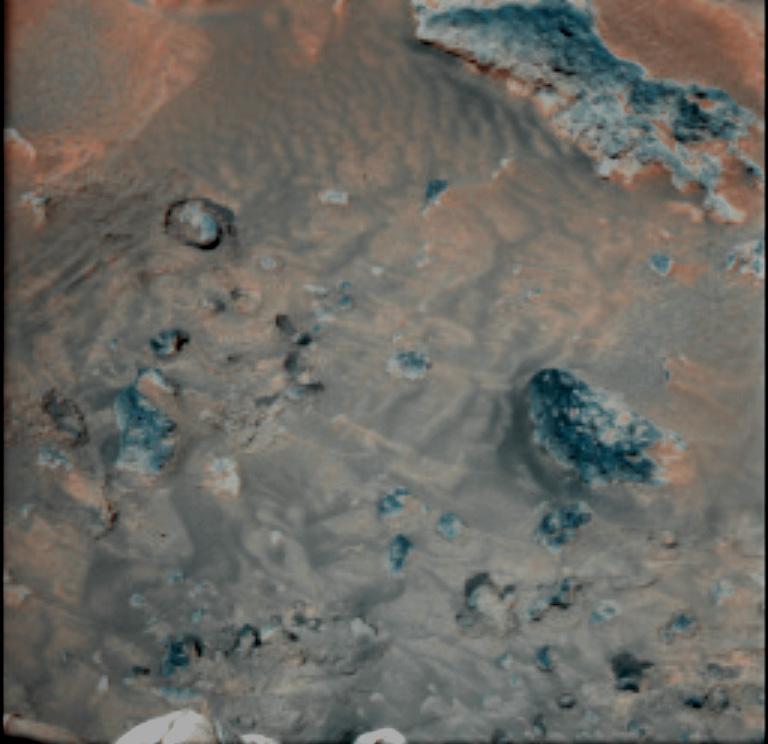

Wind Effects on Martian Soil

This false-color combination image highlights details of wind effects on the Martian soil at the Pathfinder landing site. Red and blue filter images have been combined to enhance brightness contrasts among several soil units. Martian winds have distributed these lighter and darker fine materials in complex patterns around the rocks in the scene (blue). For scale, the rock at right center is 16 centimeters (6.3 inches) long. This scene is one of several that will be monitored weekly for changes caused by wind activity.

Mars Pathfinder is the second in NASA’s Discovery program of low-cost spacecraft with highly focused science goals. The Jet Propulsion Laboratory, Pasadena, CA, developed and manages and Mars Pathfinder mission for NASA’s Office of Space Science, Washington, D.C. JPL is an operating division of the California Institute of Technology (Caltech). The Imager for Mars Pathfinder (IMP) was developed by the University of Arizona Lunar and Planetary Laboratory under contract to JPL. Peter Smith is the Principal Investigator.

Photojournal note: Sojourner spent 83 days of a planned seven-day mission exploring the Martian terrain, acquiring images, and taking chemical, atmospheric and other measurements. The final data transmission received from Pathfinder was at 10:23 UTC on September 27, 1997. Although mission managers tried to restore full communications during the following five months, the successful mission was terminated on March 10, 1998.

Credit: NASA/JPL/University of Arizona